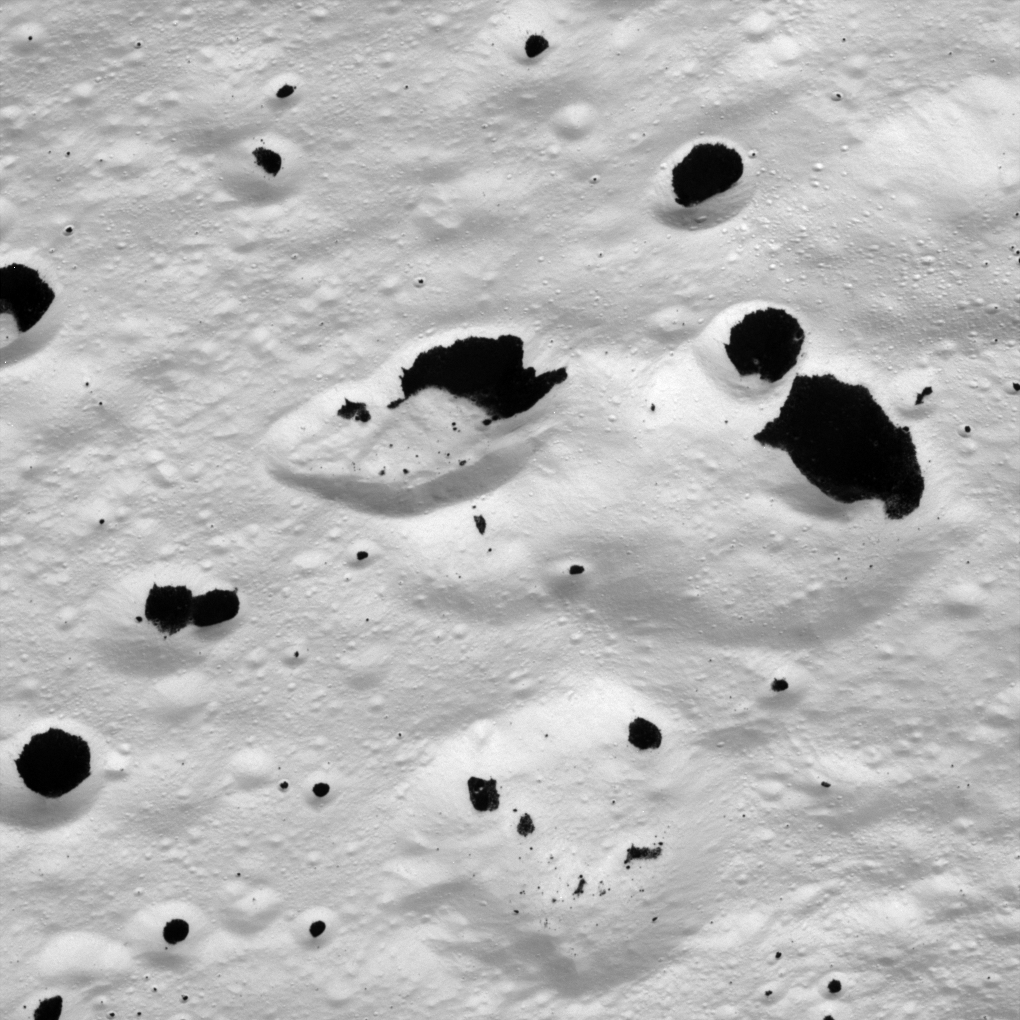

Inky Stains on a Frozen Moon

Dark material splatters the walls and floors of craters in the surreal, frozen wastelands of Iapetus. This image shows terrain in the transition region between the moon’s dark leading hemisphere and its bright trailing hemisphere. The view was acquired during Cassini’s only close flyby of the two-toned Saturn moon.

The image was taken on Sept. 10, 2007, with the Cassini spacecraft narrow-angle camera at a distance of approximately 6,030 kilometers (3,750 miles) from Iapetus. Image scale is 36 meters (118 feet) per pixel.

The Cassini-Huygens mission is a cooperative project of NASA, the European Space Agency and the Italian Space Agency. The Jet Propulsion Laboratory, a division of the California Institute of Technology in Pasadena, manages the mission for NASA’s Science Mission Directorate, Washington, D.C. The Cassini orbiter and its two onboard cameras were designed, developed and assembled at JPL. The imaging operations center is based at the Space Science Institute in Boulder, Colo.

Credit: NASA/JPL/Space Science Institute